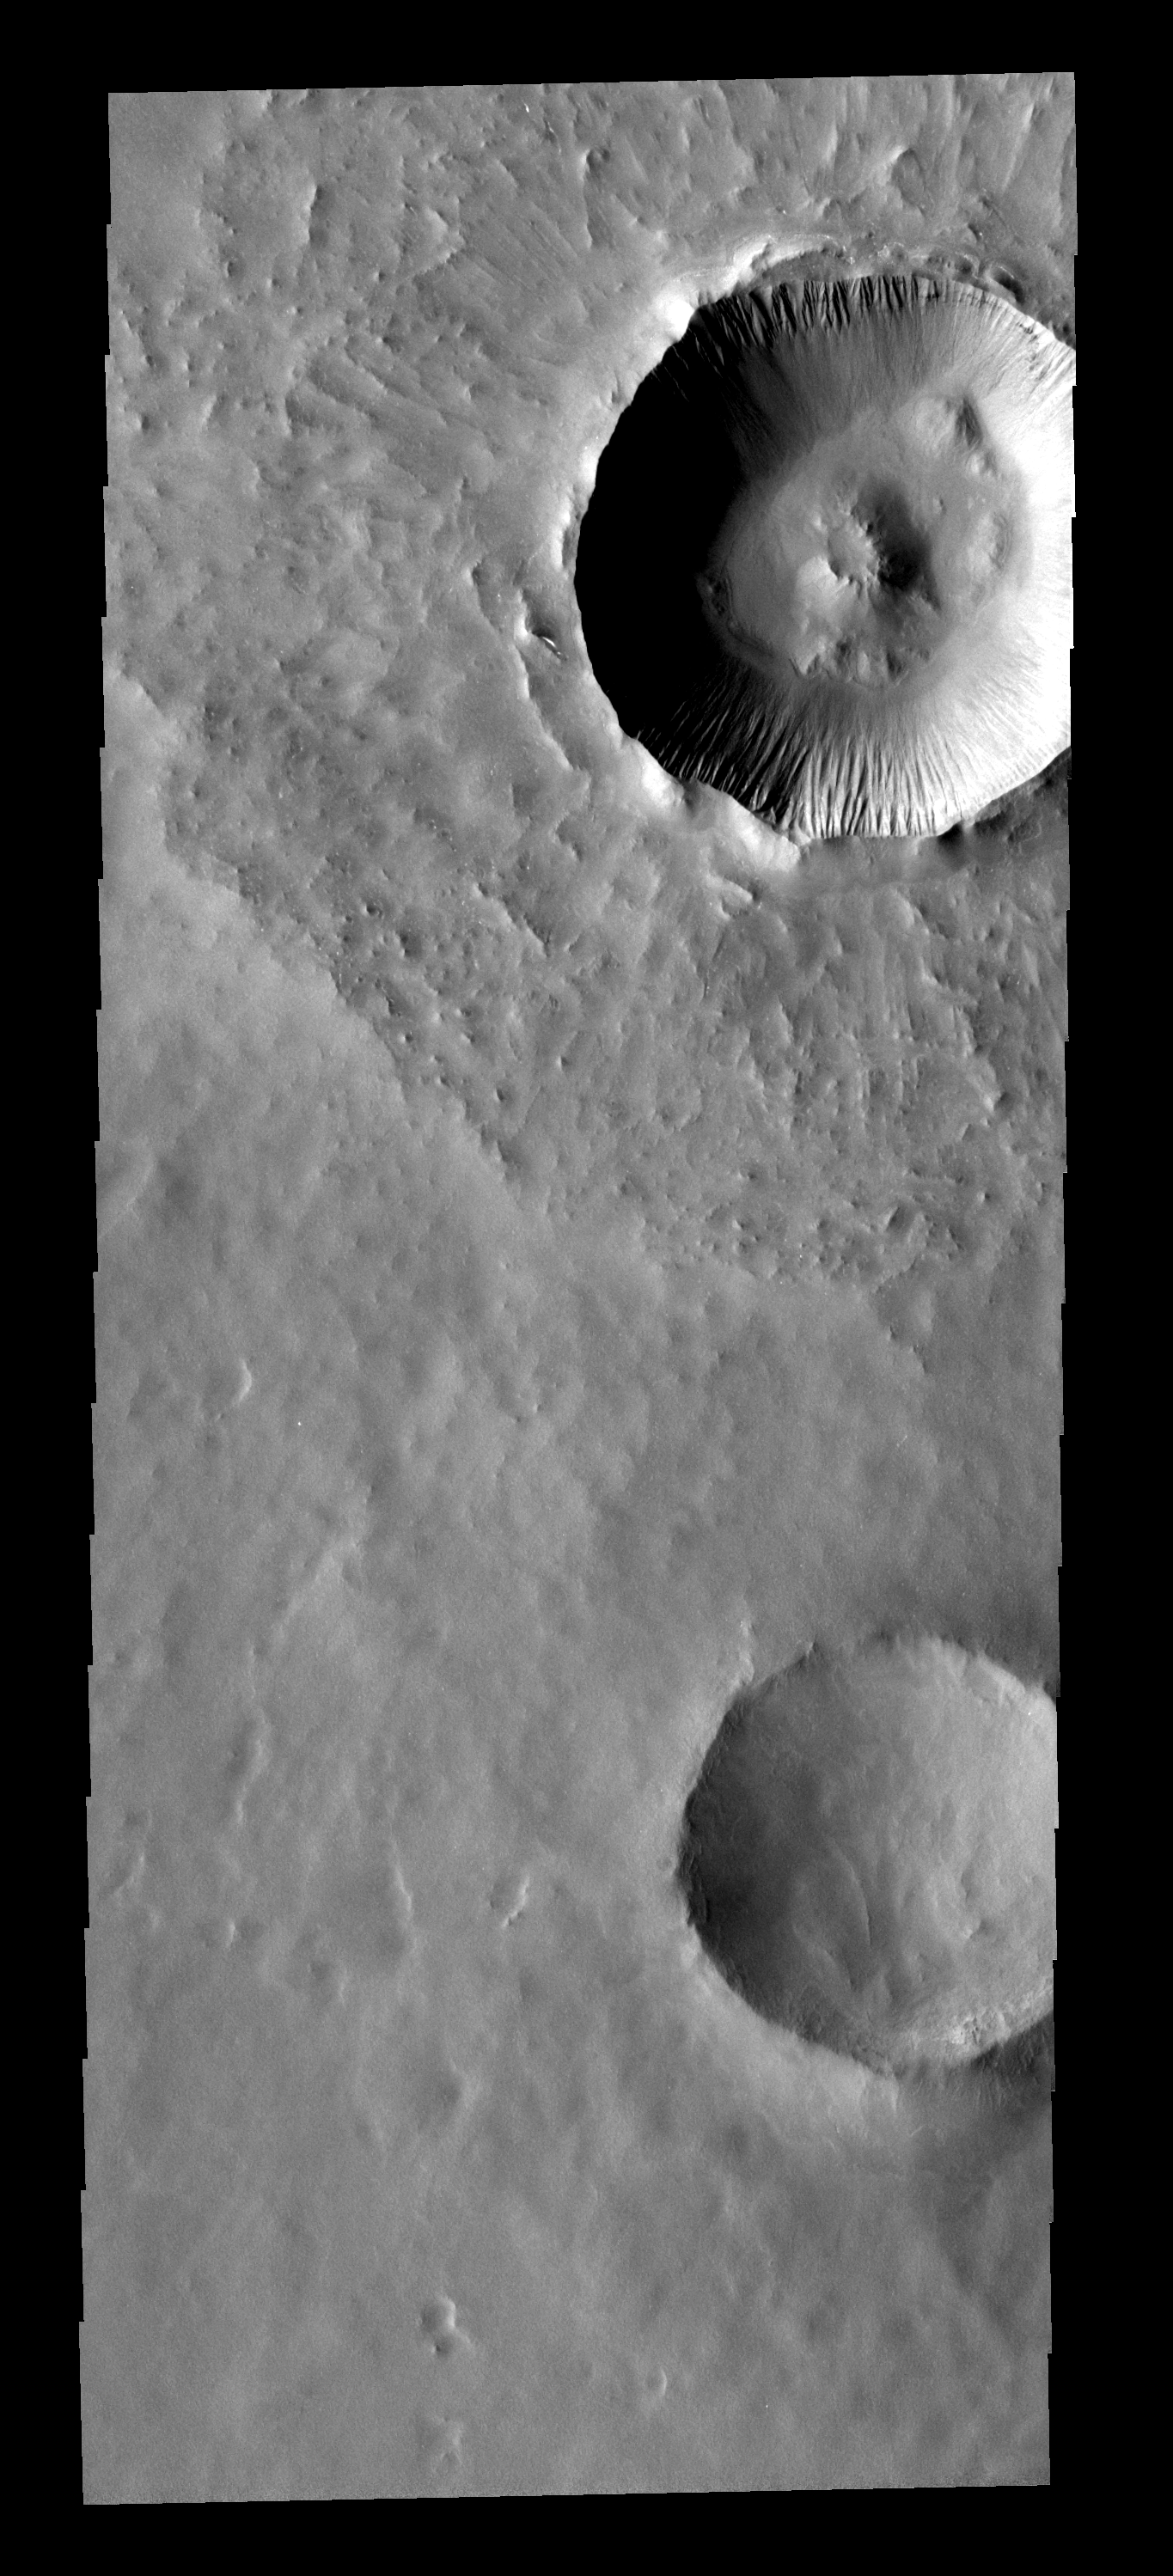

Rim Layers

There appear to be layers in the rim of this northern crater.

Image information: VIS instrument. Latitude 69.1N, Longitude 273.6E. 20 meter/pixel resolution.

Please see the THEMIS Data Citation Note for details on crediting THEMIS images.

Note: this THEMIS visual image has not been radiometrically nor geometrically calibrated for this preliminary release. An empirical correction has been performed to remove instrumental effects. A linear shift has been applied in the cross-track and down-track direction to approximate spacecraft and planetary motion. Fully calibrated and geometrically projected images will be released through the Planetary Data System in accordance with Project policies at a later time.

NASA’s Jet Propulsion Laboratory manages the 2001 Mars Odyssey mission for NASA’s Office of Space Science, Washington, D.C. The Thermal Emission Imaging System (THEMIS) was developed by Arizona State University, Tempe, in collaboration with Raytheon Santa Barbara Remote Sensing. The THEMIS investigation is led by Dr. Philip Christensen at Arizona State University. Lockheed Martin Astronautics, Denver, is the prime contractor for the Odyssey project, and developed and built the orbiter. Mission operations are conducted jointly from Lockheed Martin and from JPL, a division of the California Institute of Technology in Pasadena.

Credit: NASA/JPL/ASU